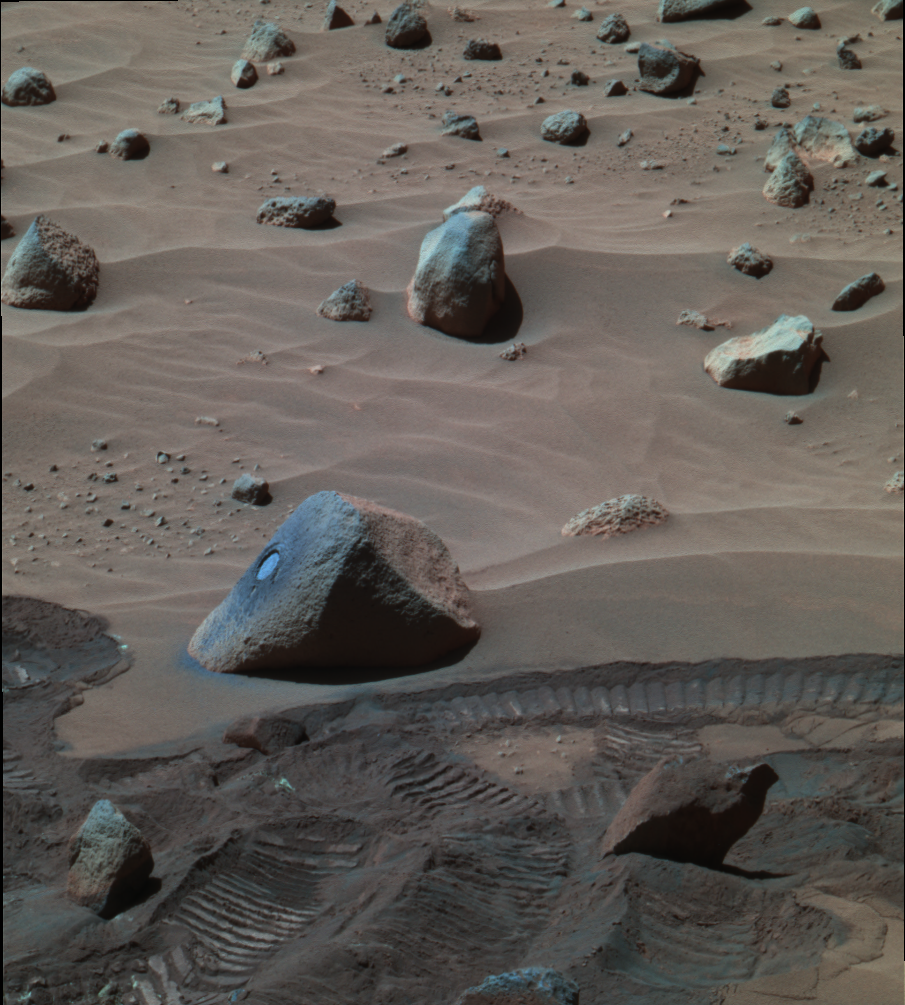

Spirit View of ‘Wishstone’ (False Color)

Figure 1

Scientists working with NASA’s Mars Exploration Rover Spirit decided to examine this rock, dubbed “Wishstone,” based on data from the miniature thermal emission spectrometer. That instrument’s data indicated that the mineralogy of the rocks in this area is different from that of rocks encountered either on the plains of Gusev Crater or in bedrock outcrops examined so far in the “Columbia Hills” inside the crater. Spirit used its rock abrasion tool first to scour a patch of the rock’s surface with a wire brush, then to grind away the surface to reveal interior material. Placement of the rover’s alpha particle X-ray spectrometer on the exposed circle of interior material revealed that the rock is rich in phosphorus. Spirit used its panoramic camera during the rover’s 342nd martian day, or sol, (Dec. 18, 2004) to take the three individual images that were combined to produce this false-color view emphasizing the freshly ground dust around the hole cut by the rock abrasion tool.

Unusually Rich in Phosophorus
The graph in figure 1 compares the elemental makeup of a rock dubbed “Wishstone” with the average composition of rocks that Spirit examined on the western spur of the “Columbia Hills.” Wishstone lies farther into the hills than that spur. It is richer in phosphorus than any other Mars rock ever examined. Scientists plan to examine other rocks near Wishstone to help explain the significance of the high phosphorus concentration. The vertical scale is the ratio of the concentration of an element in the hills rocks to the concentration of the same element in a typical volcanic rock from the plains that Spirit crossed to reach the hills.

Credit: NASA/JPL/Cornell, Graph NASA/JPL/Cornell/Max Planck Institute